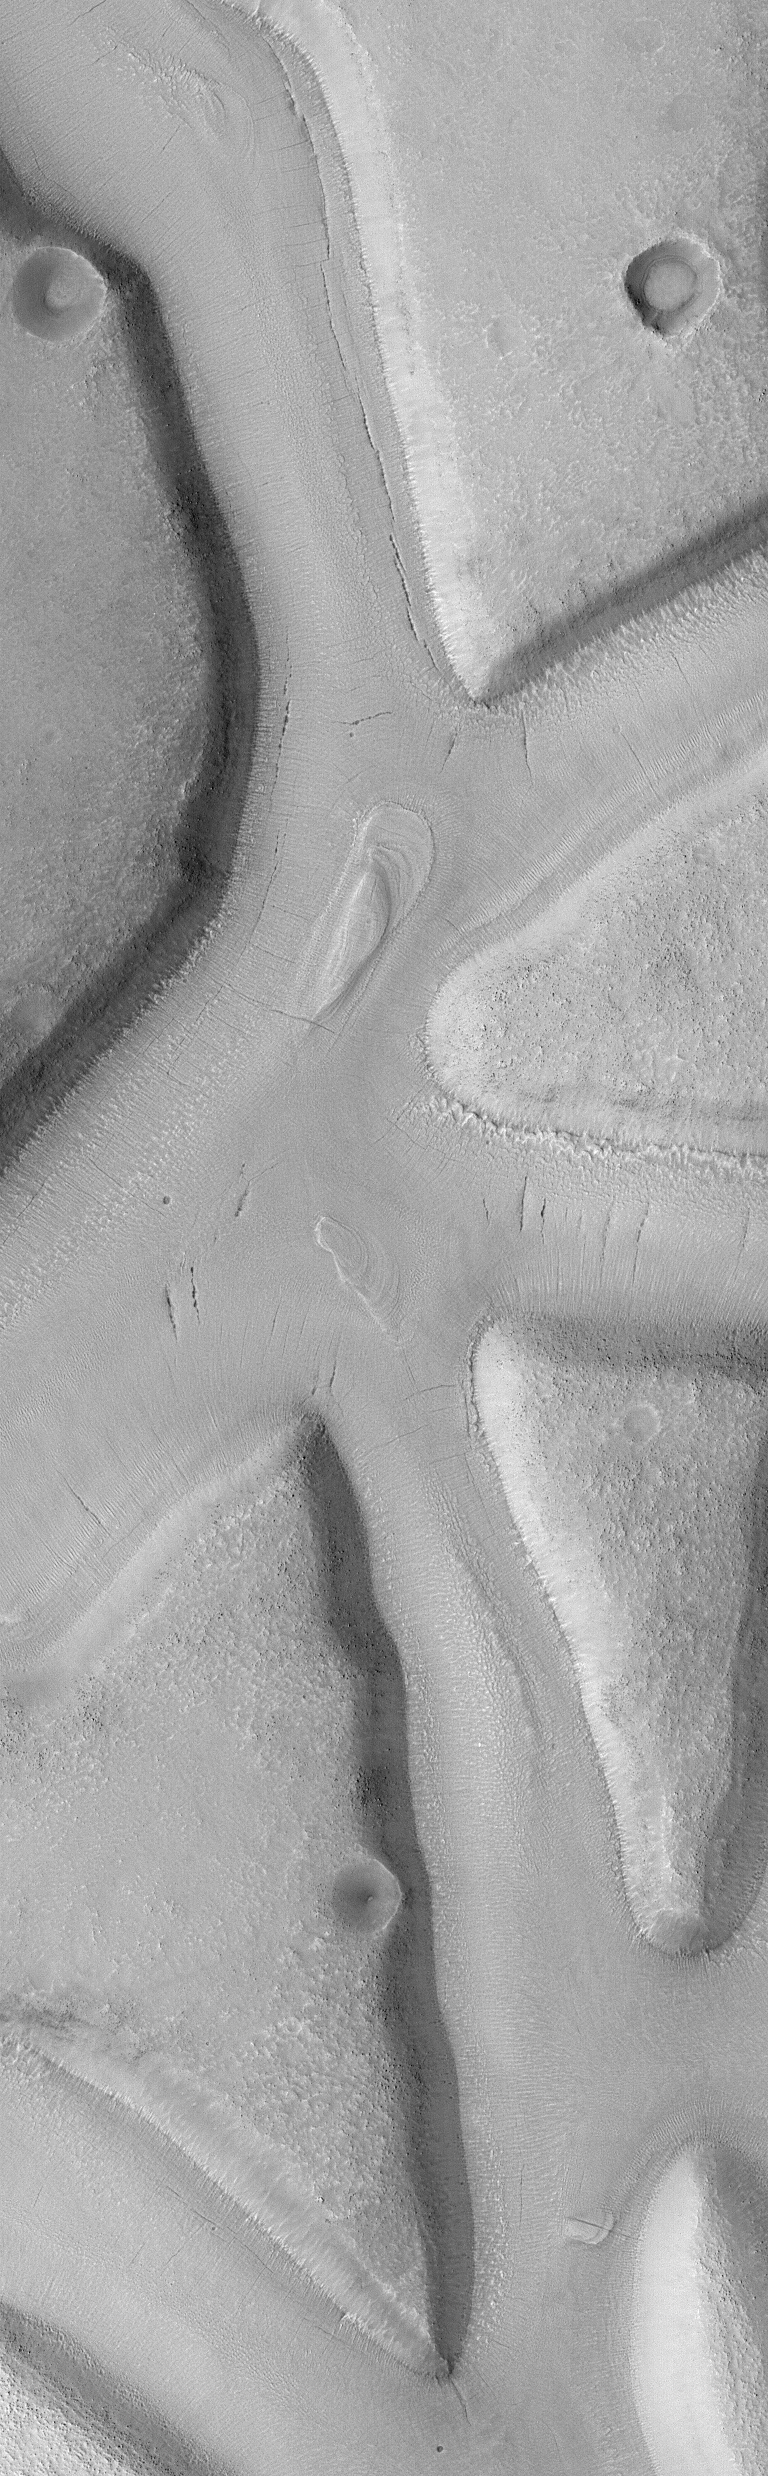

Mesas and troughs in Nilosyrtis region, Mars

This Mars Global Surveyor (MGS) Mars Orbiter Camera (MOC) image shows a region of flat-topped mesas separated by valleys or troughs of similar depth and width. The valley floors have been covered by a material that has subsequently developed thin cracks and collapse pits aligned along some of these cracks. A few outcrops of layered material occur in the valleys as well. The valleys probably originally formed by faulting; the origin of the mantling material is unknown. The image covers an area approximately 2.3 km (1.4 miles) wide and was acquired in May 2001. Sunlight illuminates the scene from the lower left.

Credit: NASA/JPL/MSSS